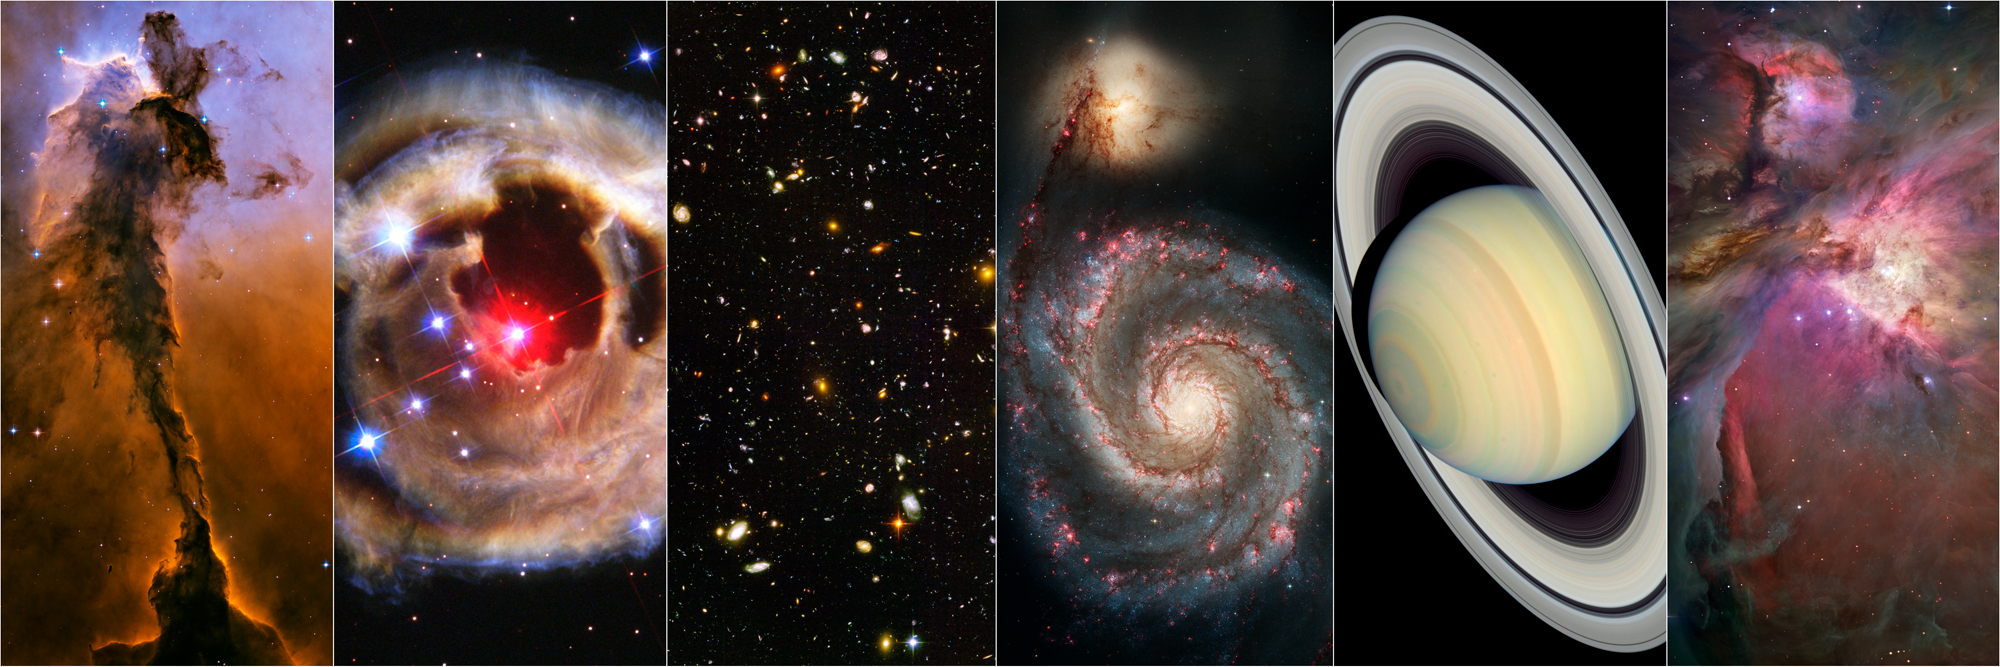

A Sample of Images from Hubble’s Advanced Camera for Surveys

Hubble's Advanced Camera for Surveys (ACS) forever changed our view of the universe. Two decades into its epic mission, ACS continues to deliver ground-breaking science and stunning images. ACS has taken over 125,000 pictures and spawned numerous discoveries. Here is a portfolio of some of the ACS's most striking images. In this six-panel collage, the photos are (left to right):
the Spire in the Eagle Nebula, V838 Monocerotis, the Hubble Ultra Deep Field (HUDF), the Whirlpool Galaxy (M51), Saturn, and the
Orion Nebula (M42).

Credit: NASA, ESA, STScI